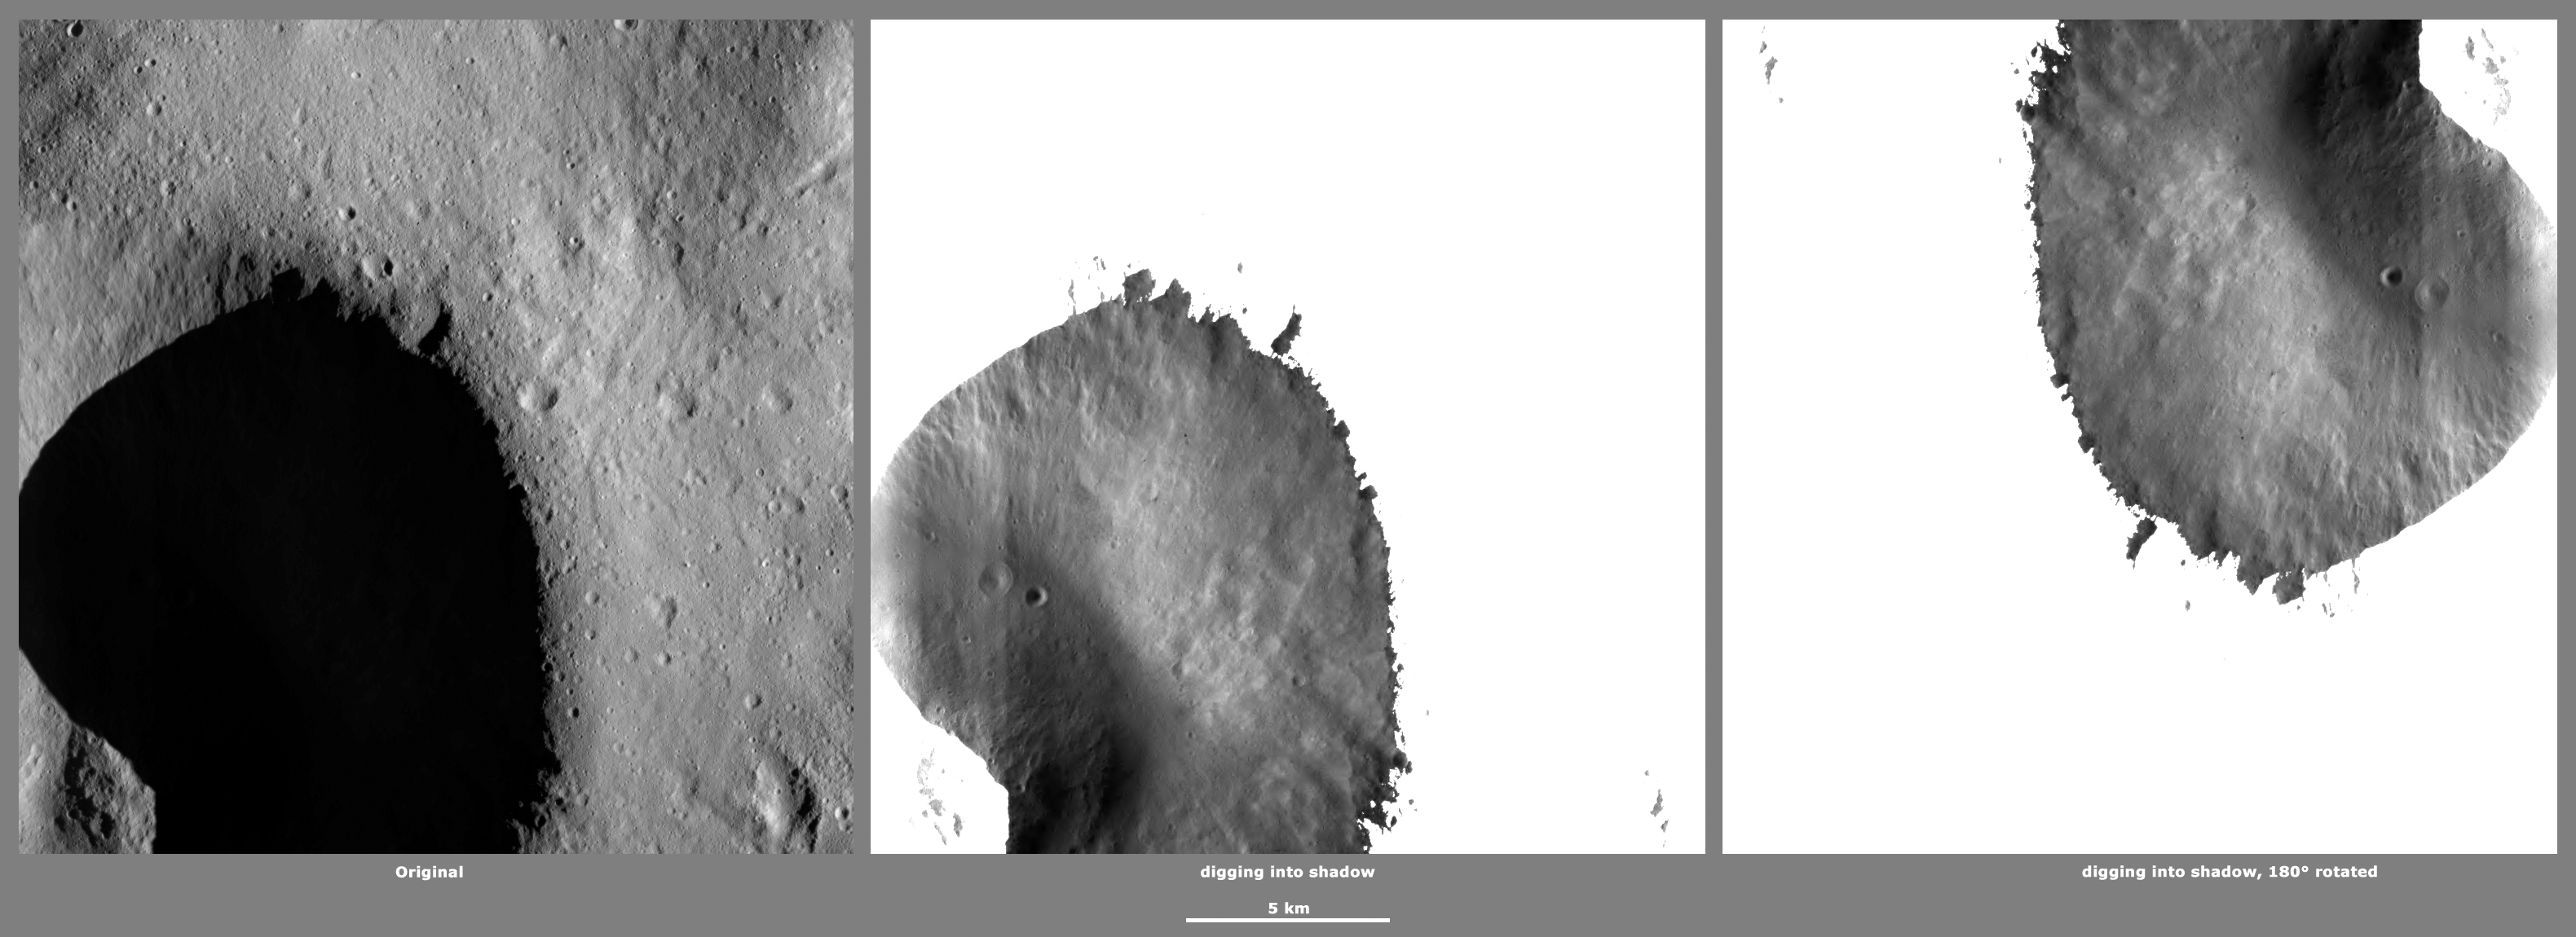

Revealing Shadows 1

These Dawn framing camera (FC) images of Vesta demonstrate a special analytical technique, which results in shadowed areas of Vesta’s surface becoming illuminated. These shadowed areas are usually in the interiors of craters. In this technique reflected light from crater walls, which are lit by the sun, is used to peer into the shadowed areas, which are not lit by the sun. The reflected light that scatters into the shadows is very faint. But, the superb dynamic range of the framing camera detector results in the enhancement of this weak signal. Thus, the surface in the shadowed areas is illuminated by reflected light from the surrounding topography. The left image shows the crater with a shadowed interior and the center image shows the illuminated shadowed interior. Interestingly, the light reflected into the shadowed area has a different geometry, which results in concave features like craters looking more like convex blisters. The illuminated image on the right is rotated by 180 degrees in order to adjust for this effect. In the illuminated, rotated image small craters and streak features resulting from slumping can be seen.

The original image is located in Vesta’s Caparronia quadrangle, in Vesta’s northern hemisphere. NASA’s Dawn spacecraft obtained this image with its framing camera on April 30, 2012. This image was taken through the camera’s clear filter. The distance to the surface of Vesta is 272 kilometers (169 miles) and the image has a resolution of about 20 meters (66 feet) per pixel. This image was acquired during the LAMO (low-altitude mapping orbit) phase of the mission.

The Dawn mission to Vesta and Ceres is managed by NASA’s Jet Propulsion Laboratory, a division of the California Institute of Technology in Pasadena, for NASA’s Science Mission Directorate, Washington D.C. UCLA is responsible for overall Dawn mission science. The Dawn framing cameras have been developed and built under the leadership of the Max Planck Institute for Solar System Research, Katlenburg-Lindau, Germany, with significant contributions by DLR German Aerospace Center, Institute of Planetary Research, Berlin, and in coordination with the Institute of Computer and Communication Network Engineering, Braunschweig. The framing camera project is funded by the Max Planck Society, DLR, and NASA/JPL.

Credit: NASA/JPL-Caltech/UCLA/MPS/DLR/IDA